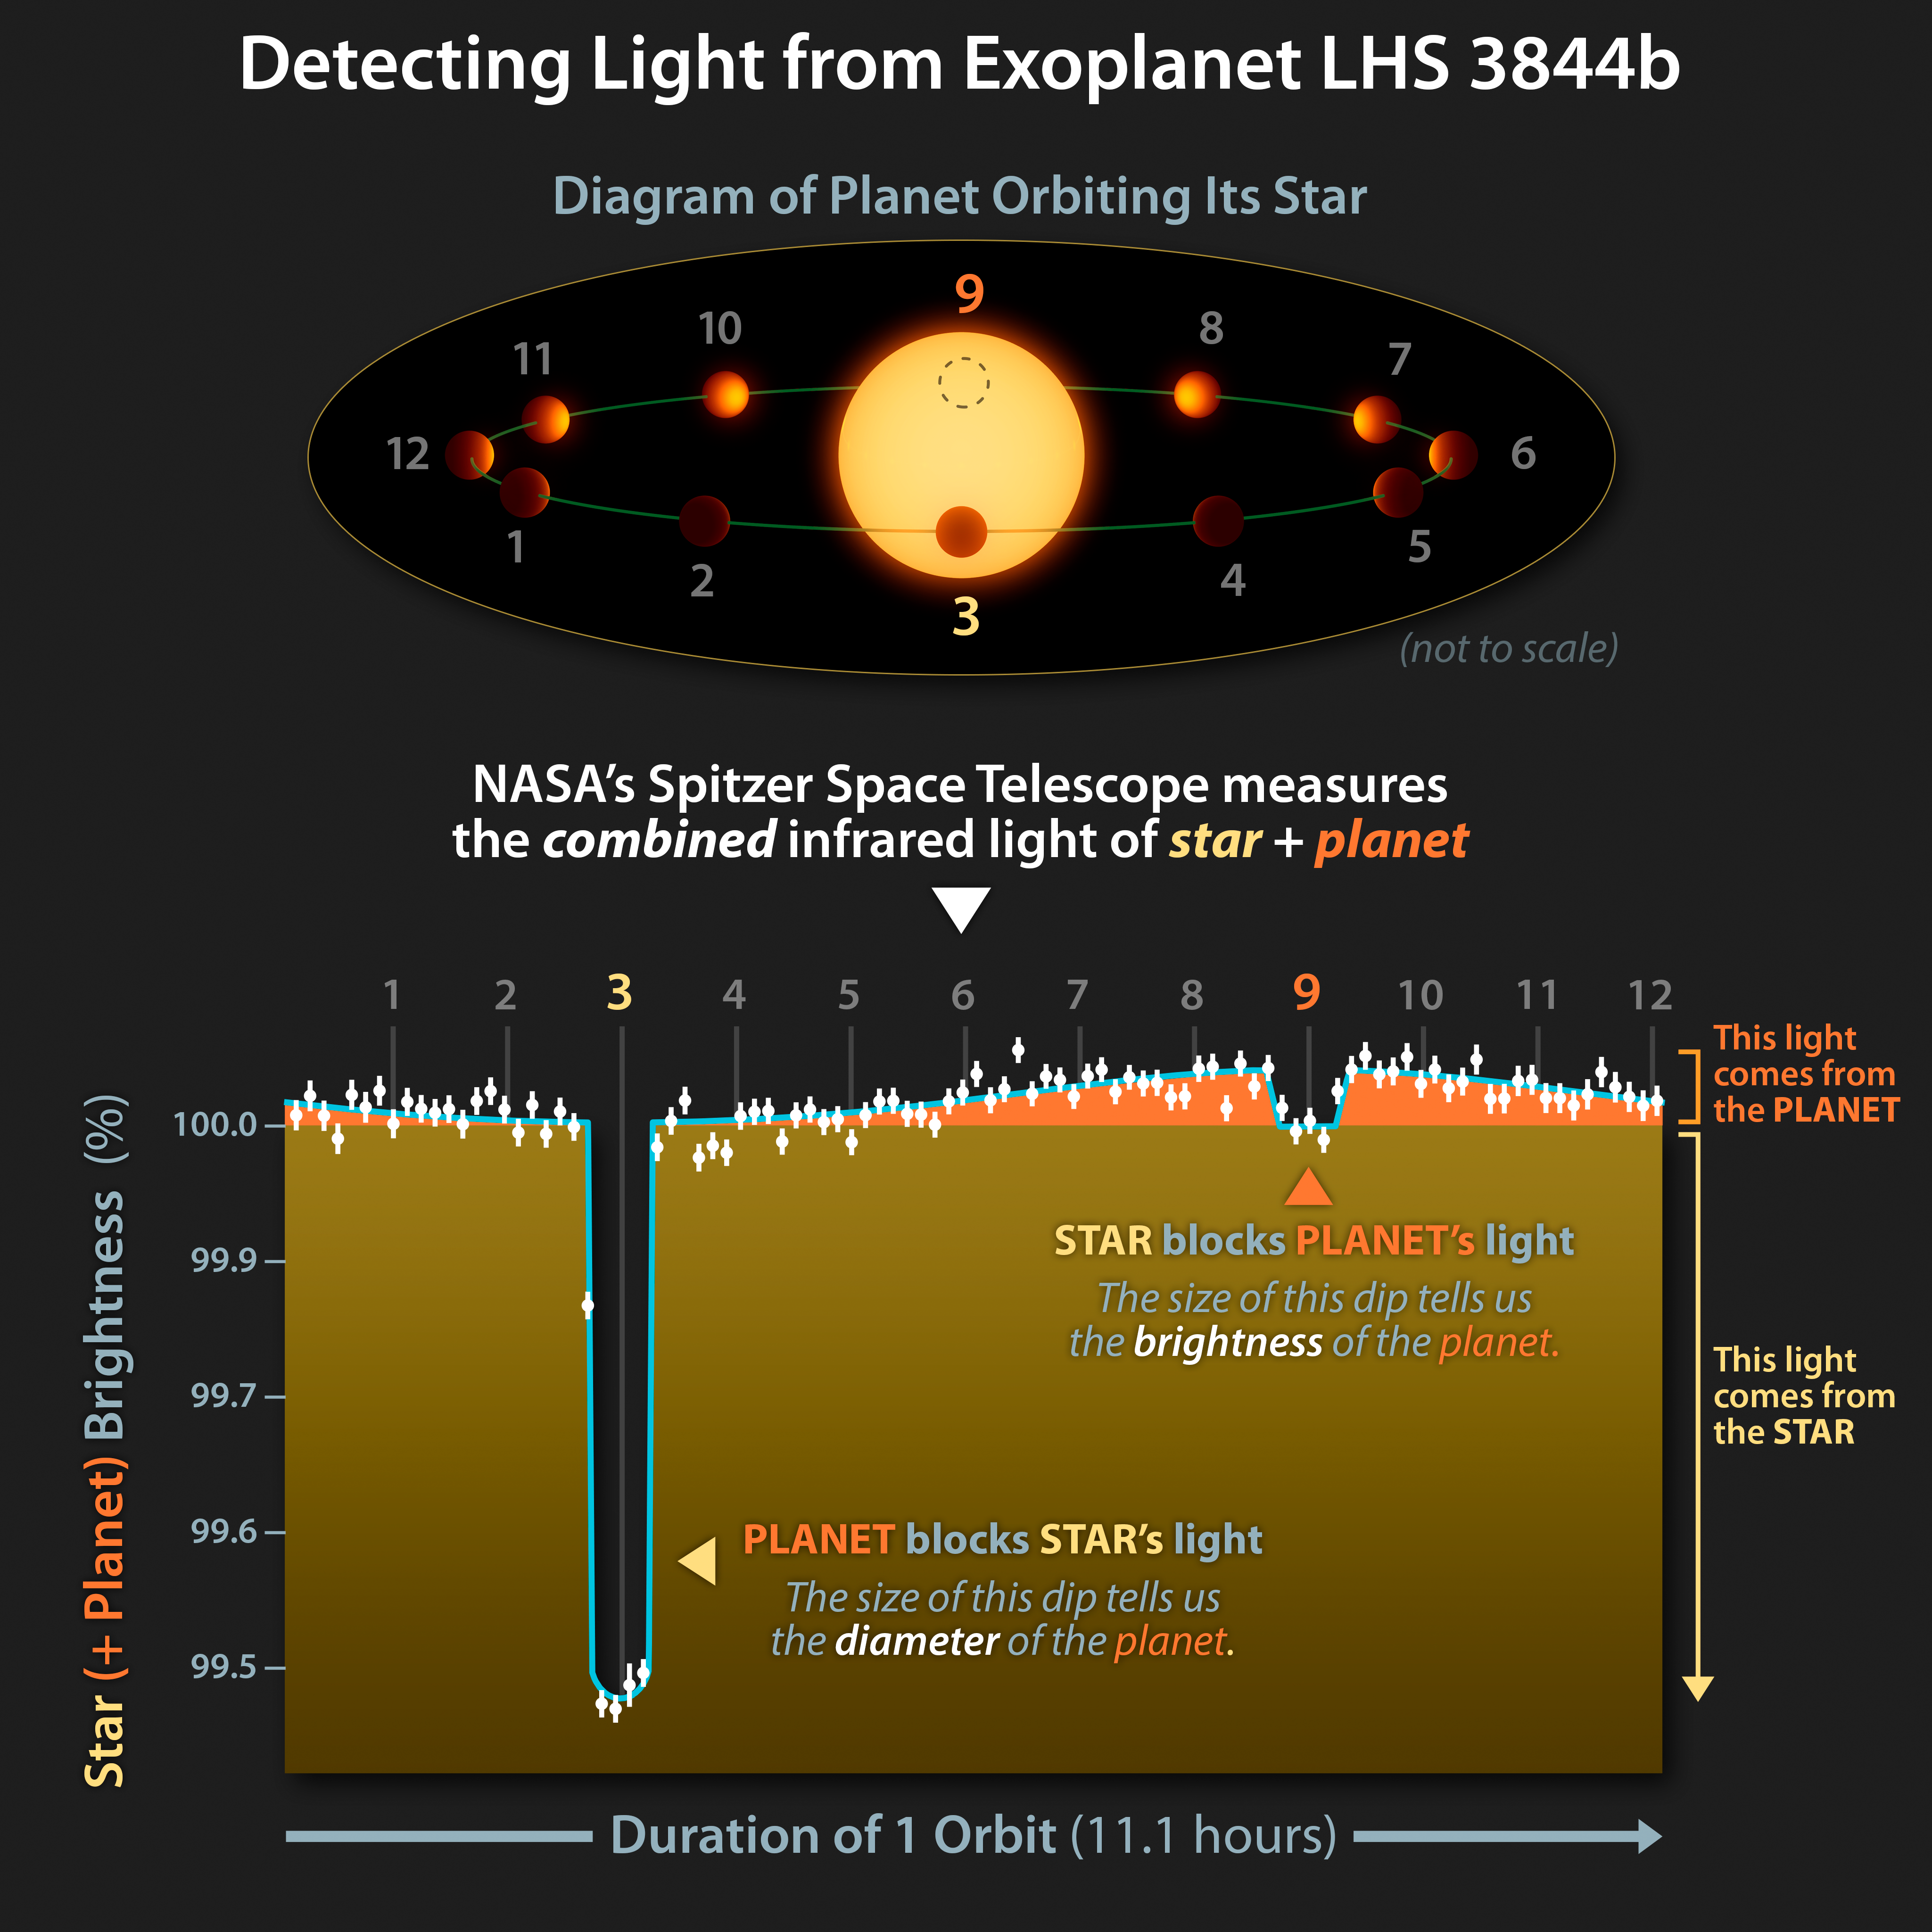

Detecting the Infrared Glow of a Dark World

This infographic illustrates how astronomers using NASAs Spitzer Space Telescope observations of the LHS 3844b system could deduce how much of the combined infrared light came from the Earth-sized exoplanet.

The majority of all known exoplanets have been discovered using the transit method through which astronomers carefully measure the brightness of a star over time, looking for tiny dips in brightness. These dips can occur when an orbiting planet passes in front of a star, briefly blocking a small fraction of its total light. In this way a planet can be discovered by measuring only the brightness of the star. This technique is particularly helpful since in most cases planets orbit so closely to their stars it is impossible for current telescopes to see them as separate points.

Detecting the light from an orbiting planet is much more difficult since planets are vastly dimmer than stars, but it is possible in some cases where the planet is particularly bright.

The top diagram shows a star system where the planets orbit is nearly edge-on from our line of sight with numbers assigned to different stages of its orbit. The bottom chart shows Spitzers infrared measurements of the combined light from the star and planet (white dots) with the corresponding numbered stages marked.

At position 3 the planet passes (or transits) in front of the star, and blocks a small amount of the stars light. In the brightness plot below the diagram, this corresponds to the large dip on the left. The size of the dip tells us what fraction of the stars light was blocked (about 0.5%), and from that, and knowledge of the size of the star, astronomers can calculate the exoplanet has a radius 1.3 times that of Earth.

At position 9 the planet passes behind the star so all we can see is the stars light. The small dip in brightness at this point shows that Spitzer was detecting light from the planet just before and after it was hidden behind the star. The size of this dip tells us the brightness of the star-facing side of the planet. From this, astronomers calculated the temperature on this side reaches as much as 1,410 degrees Fahrenheit (770 degrees Celsius).

The slice of brightness indicated in orange corresponds to the changing amount of light we can attribute to the different sides of the planet we see during its orbit. Since the brightest part of the planet seems to be centered on the side that faces the star, LHS 3844b is most likely "tidally locked," meaning one side of the planet always faces the star while another side always faces away from the star.

The data also suggest this world could be a bare rock with no atmosphere.

The large difference between the star-facing (9) and space-facing (3) sides of the planet suggests that a negligible amount of heat is being transferred from one side to the other. If an atmosphere were present, hot air on the dayside would naturally expand and generate winds that would transfer heat around the planet. On a rock with little to no atmosphere, like the Moon, there is no air present to transfer heat.

Spitzer observed LHS 3844b and its star in infrared light at a wavelength of 4.5 microns using the Infrared Array Camera (IRAC).

The Jet Propulsion Laboratory in Pasadena, California, manages the Spitzer Space Telescope mission for NASA's Science Mission Directorate in Washington. Science operations are conducted at the Spitzer Science Center at Caltech in Pasadena. Space operations are based at Lockheed Martin Space Systems in Littleton, Colorado. Data are archived at the Infrared Science Archive housed at IPAC at Caltech. Caltech manages JPL for NASA.

Credit: NASA/JPL-Caltech/L. Kreidberg (Harvard-Smithsonian CfA)